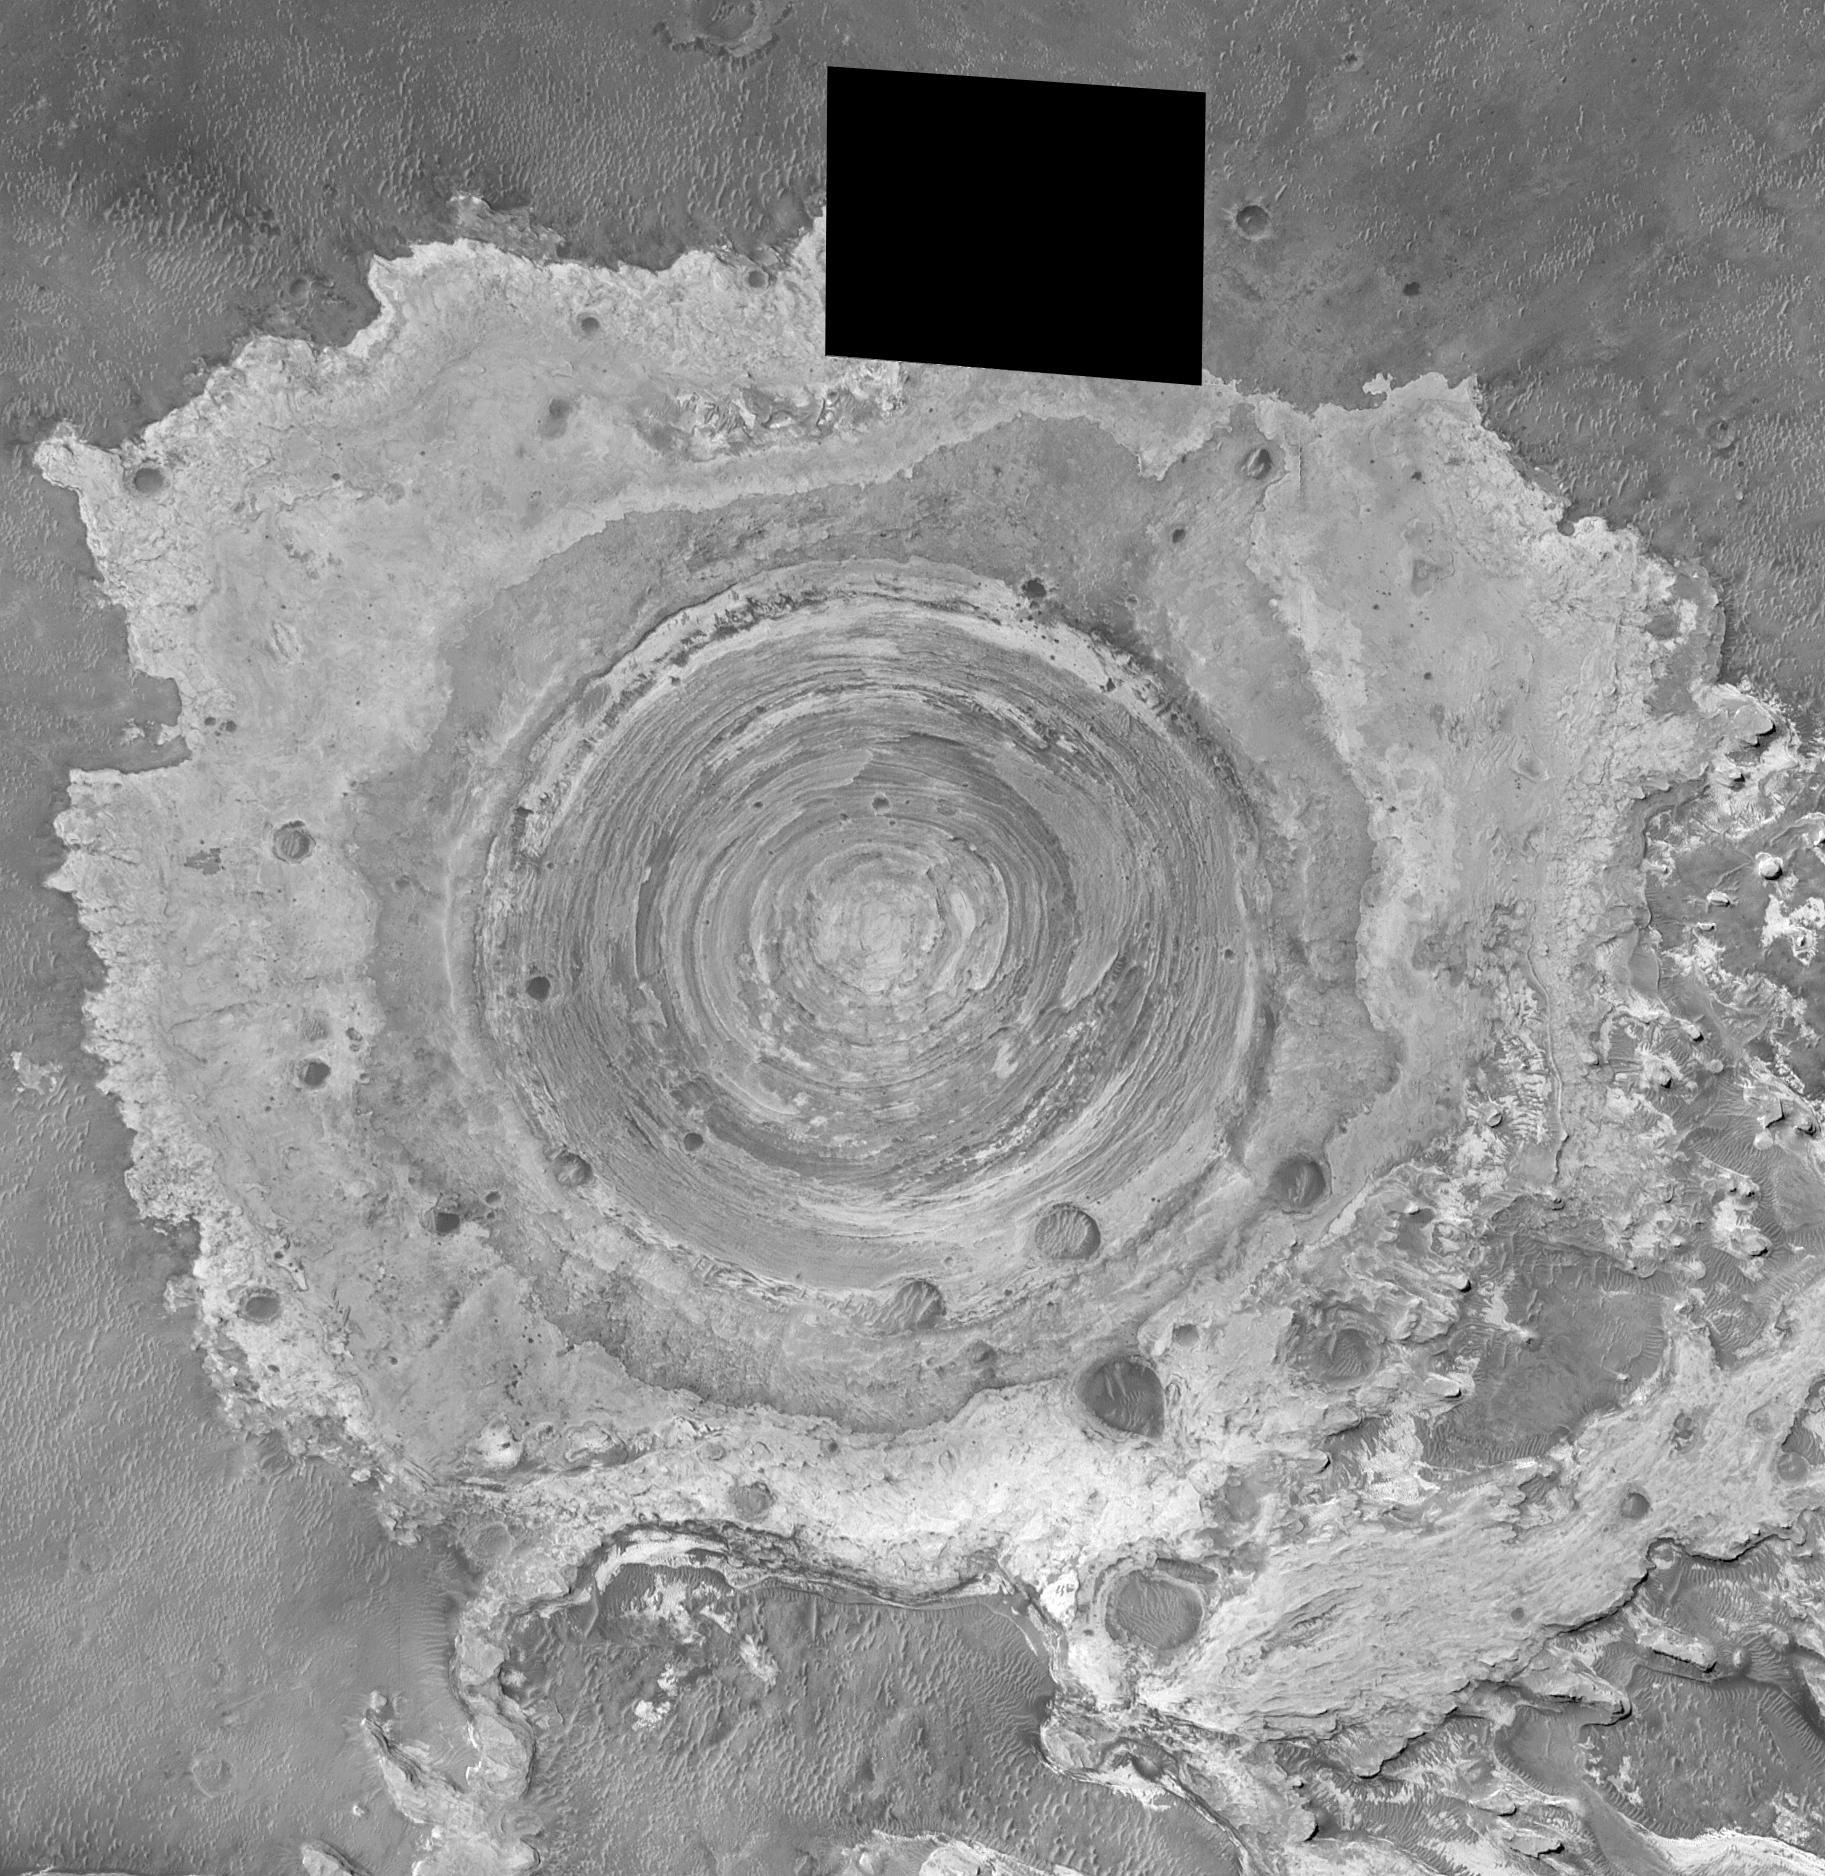

Partially-Exhumed Crater in Northern Terra Meridiani: Mosaic of M04-01289, E17-01676, and M21-01646

MGS MOC Release No. MOC2-316, 8 August 2002

Mars Global Surveyor (MGS) Mars Orbiter Camera (MOC) images have shown time and again that the geology and history of Mars is complex. These two pictures show different views of a circular feature in northern Terra Meridiani at 2.3°N, 356.6°W. The first is a mosaic of 3 MOC narrow angle images acquired in August 1999, November 2000, and June 2002. The black area is a gap in coverage resulting from data lost after transmission from Mars to Earth. The second picture (see PIA03915 is a stereo (“3-D”) anaglyph of a portion of the same circular feature. It has been rotated 90° clockwise to show the stereo effect that results from combining the August 1999 image, which was taken while the spacecraft was pointed nadir (straight down) and the June 2002 image, taken with the spacecraft pointing backwards about 16° (i.e., MGS Relay-16 orientation). The anaglyph should be viewed with “3-D” glasses (red in left eye, blue in the right).

The circular feature was once an impact crater. The crater was 2.6 km (1.6 mi) across, about 2.6 times larger than the famous Meteor Crater in northern Arizona. Terra Meridiani, like northern Arizona, is a region of vast exposures of layered sedimentary rock. Like the crater in Arizona, this one was formed by a meteor that impacted a layered rock substrate. Later, this crater was filled and completely buried under more than 100 m (more than 327 ft) of additional layered sediment. The sediment hardened to become rock. Later still, the rock was eroded away–by processes unknown (perhaps wind)–to re-expose the buried crater. The crater today remains mostly filled with sediment, its present rim standing only about 40 m (130 ft) above its surroundings.

Credit: NASA/JPL/MSSS